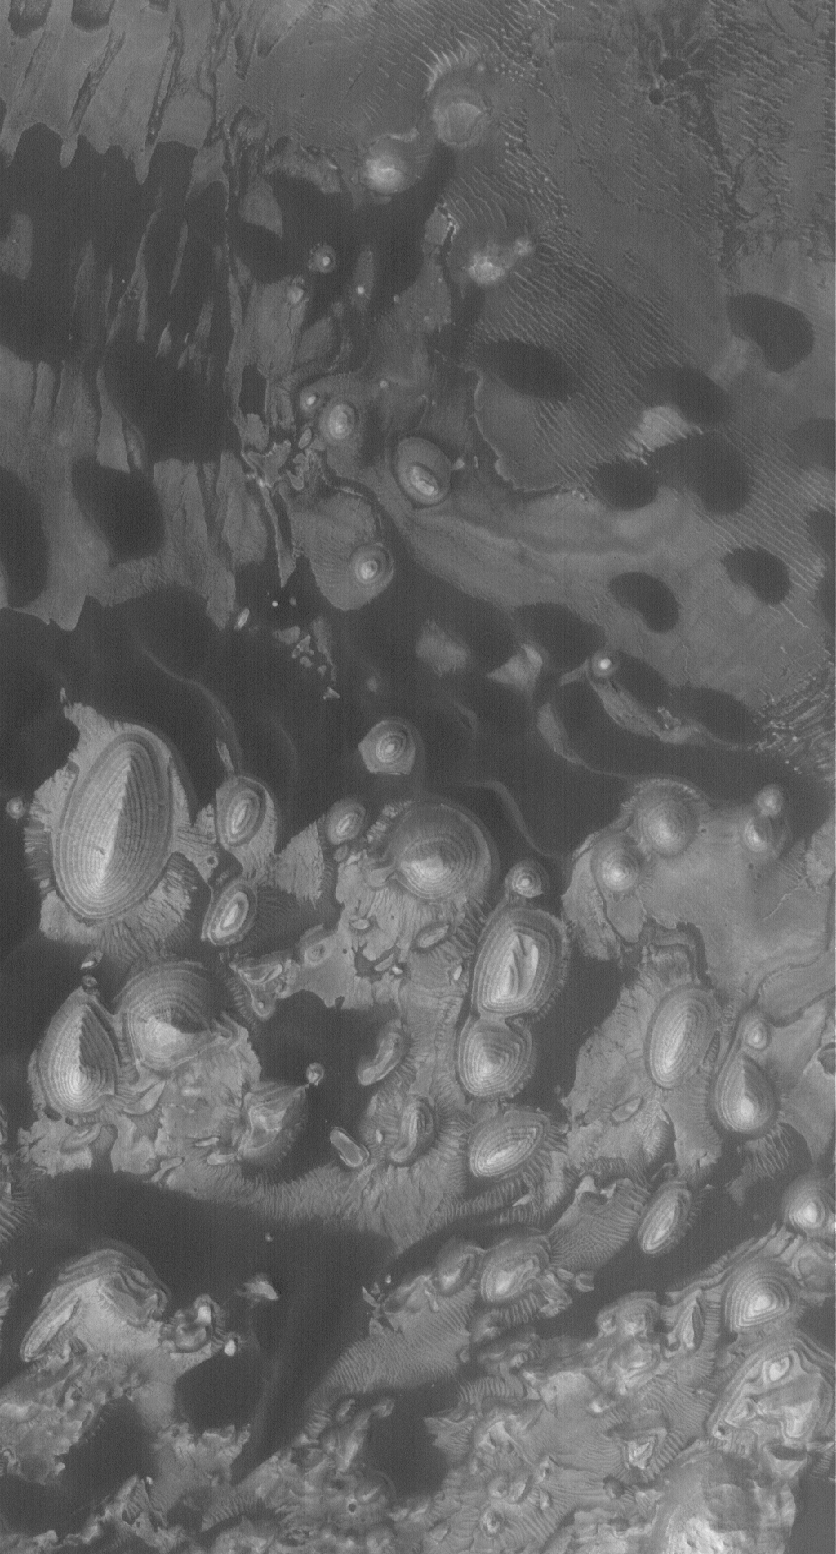

Sediments of Arabia

21 August 2005
This Mars Global Surveyor (MGS) Mars Orbiter Camera (MOC) image shows martian sediment in two basic forms: (1) light-toned, layered, sedimentary rock outcrops and (2) dark, windblown sand dunes. The dark sand of the dunes is most likely composed of grains rich in iron-, magnesium-, aluminum-, and silicon-bearing minerals. The hills and mounds of layered sedimentary rock were once more extensive, covering the entire scene shown here, which occurs on the floor of a crater in western Arabia Terra.

Location near: 8.9°N, 1.2°W
Image width: width: ~3 km (~1.9 mi)
Illumination from: lower left
Season: Northern Autumn

Credit: NASA/JPL/Malin Space Science Systems